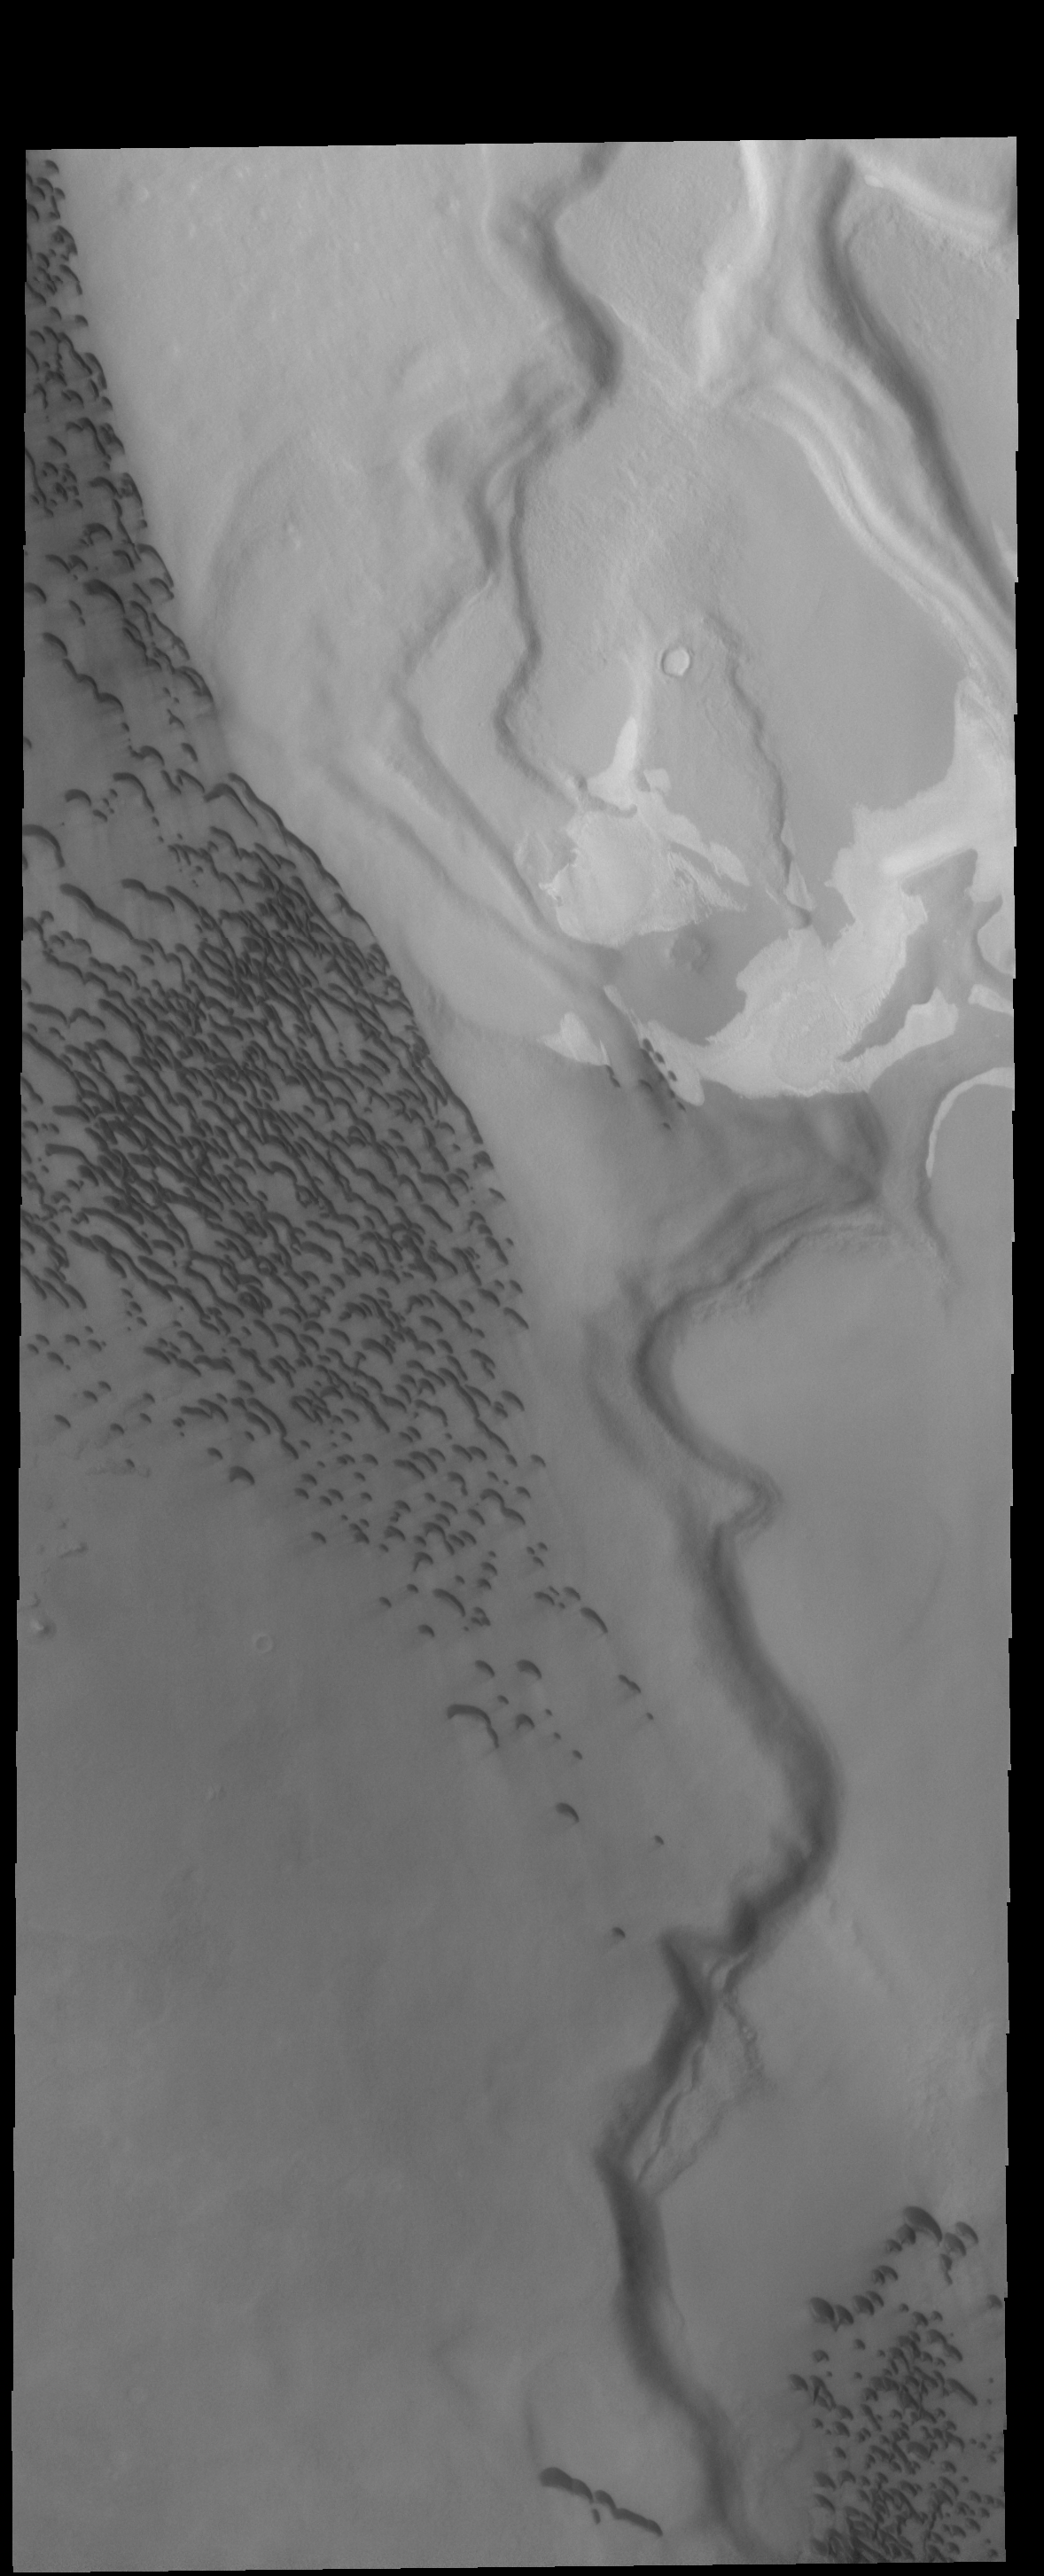

Hyperborei Cavi

This VIS image shows Hyperborei Cavi – the low regions on the right side of the image. Dunes are found both in the lows and on the higher region on the left side of the image. The higher region is part of Hyperborea Lingula.

Credit: NASA/JPL-Caltech/ASU